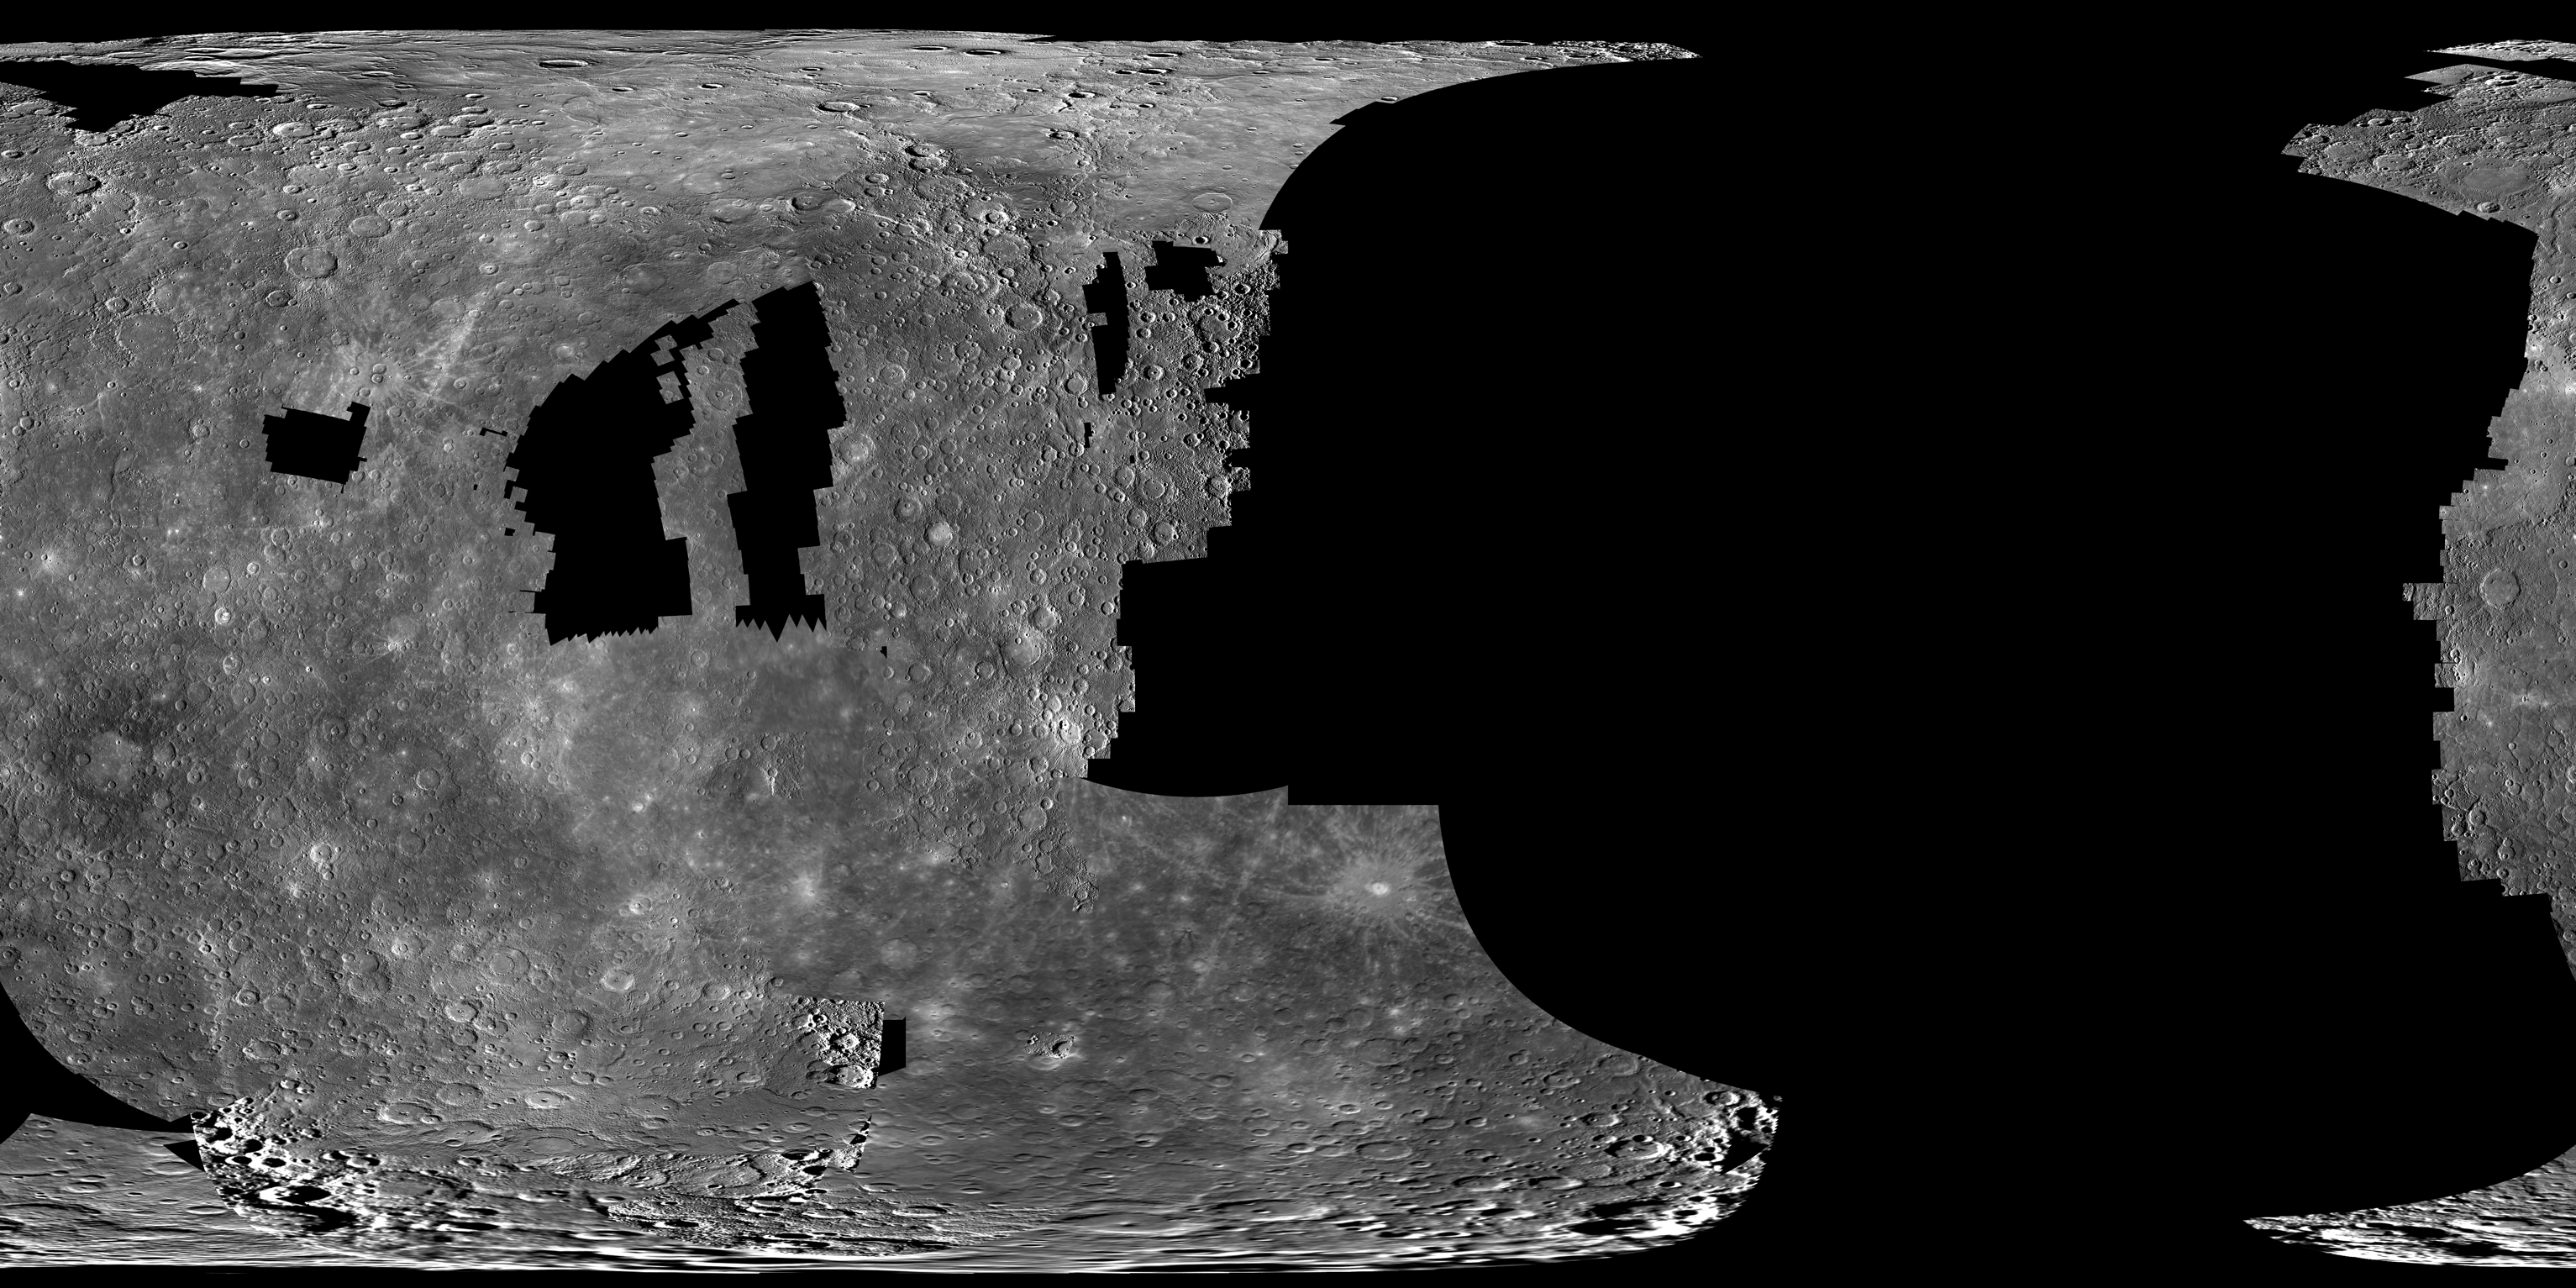

Mercury QuickMap Mosaics Available in High Resolution

The mosaics that can be explored interactively using ACT-REACT QuickMap are now also available for download. These mosaics were created using MESSENGER orbital images that were released by NASA’s Planetary Data System (PDS) on September 8, 2011. The images cover the first two months of MESSENGER orbital operations. The mosaics are composed of MDIS NAC images and WAC images acquired in the filter centered at 750 nm. Images in the mosaics are selected and prioritized by resolution, mid to high solar incidence angles, and low emission angles. The higher priority images end up on the “top.”

The mosaic shown here is at 5 km/pixel, but this mosaic is also available at resolutions of 2.5 km/pixel, 1 km/pixel, and 250 m/pixel. High-resolution mosaics of the polar regions are also available. Visit this global mosaics page to download these high-resolution mosaics.

The MESSENGER spacecraft is the first ever to orbit the planet Mercury, and the spacecraft’s seven scientific instruments and radio science investigation are unraveling the history and evolution of the Solar System’s innermost planet. Visit the Why Mercury? section of this website to learn more about the key science questions that the MESSENGER mission is addressing. During the one-year primary mission, MDIS is scheduled to acquire more than 75,000 images in support of MESSENGER’s science goals.

Instrument: Narrow Angle Camera (NAC) and Wide Angle Camera (WAC) of the Mercury Dual Imaging System (MDIS)
Resolution: 5 km/pixel
Download Page for Higher Resolution Versions: global mosaics page
Scale: Mercury’s diameter is 4880 kilometers (3030 miles)
Map Projection: simple cylindrical
Center Latitude, Longitude: 0°, 0°

These images are from MESSENGER, a NASA Discovery mission to conduct the first orbital study of the innermost planet, Mercury. For information regarding the use of images, see the MESSENGER image use policy.

Credit: NASA/Johns Hopkins University Applied Physics Laboratory/Carnegie Institution of Washington